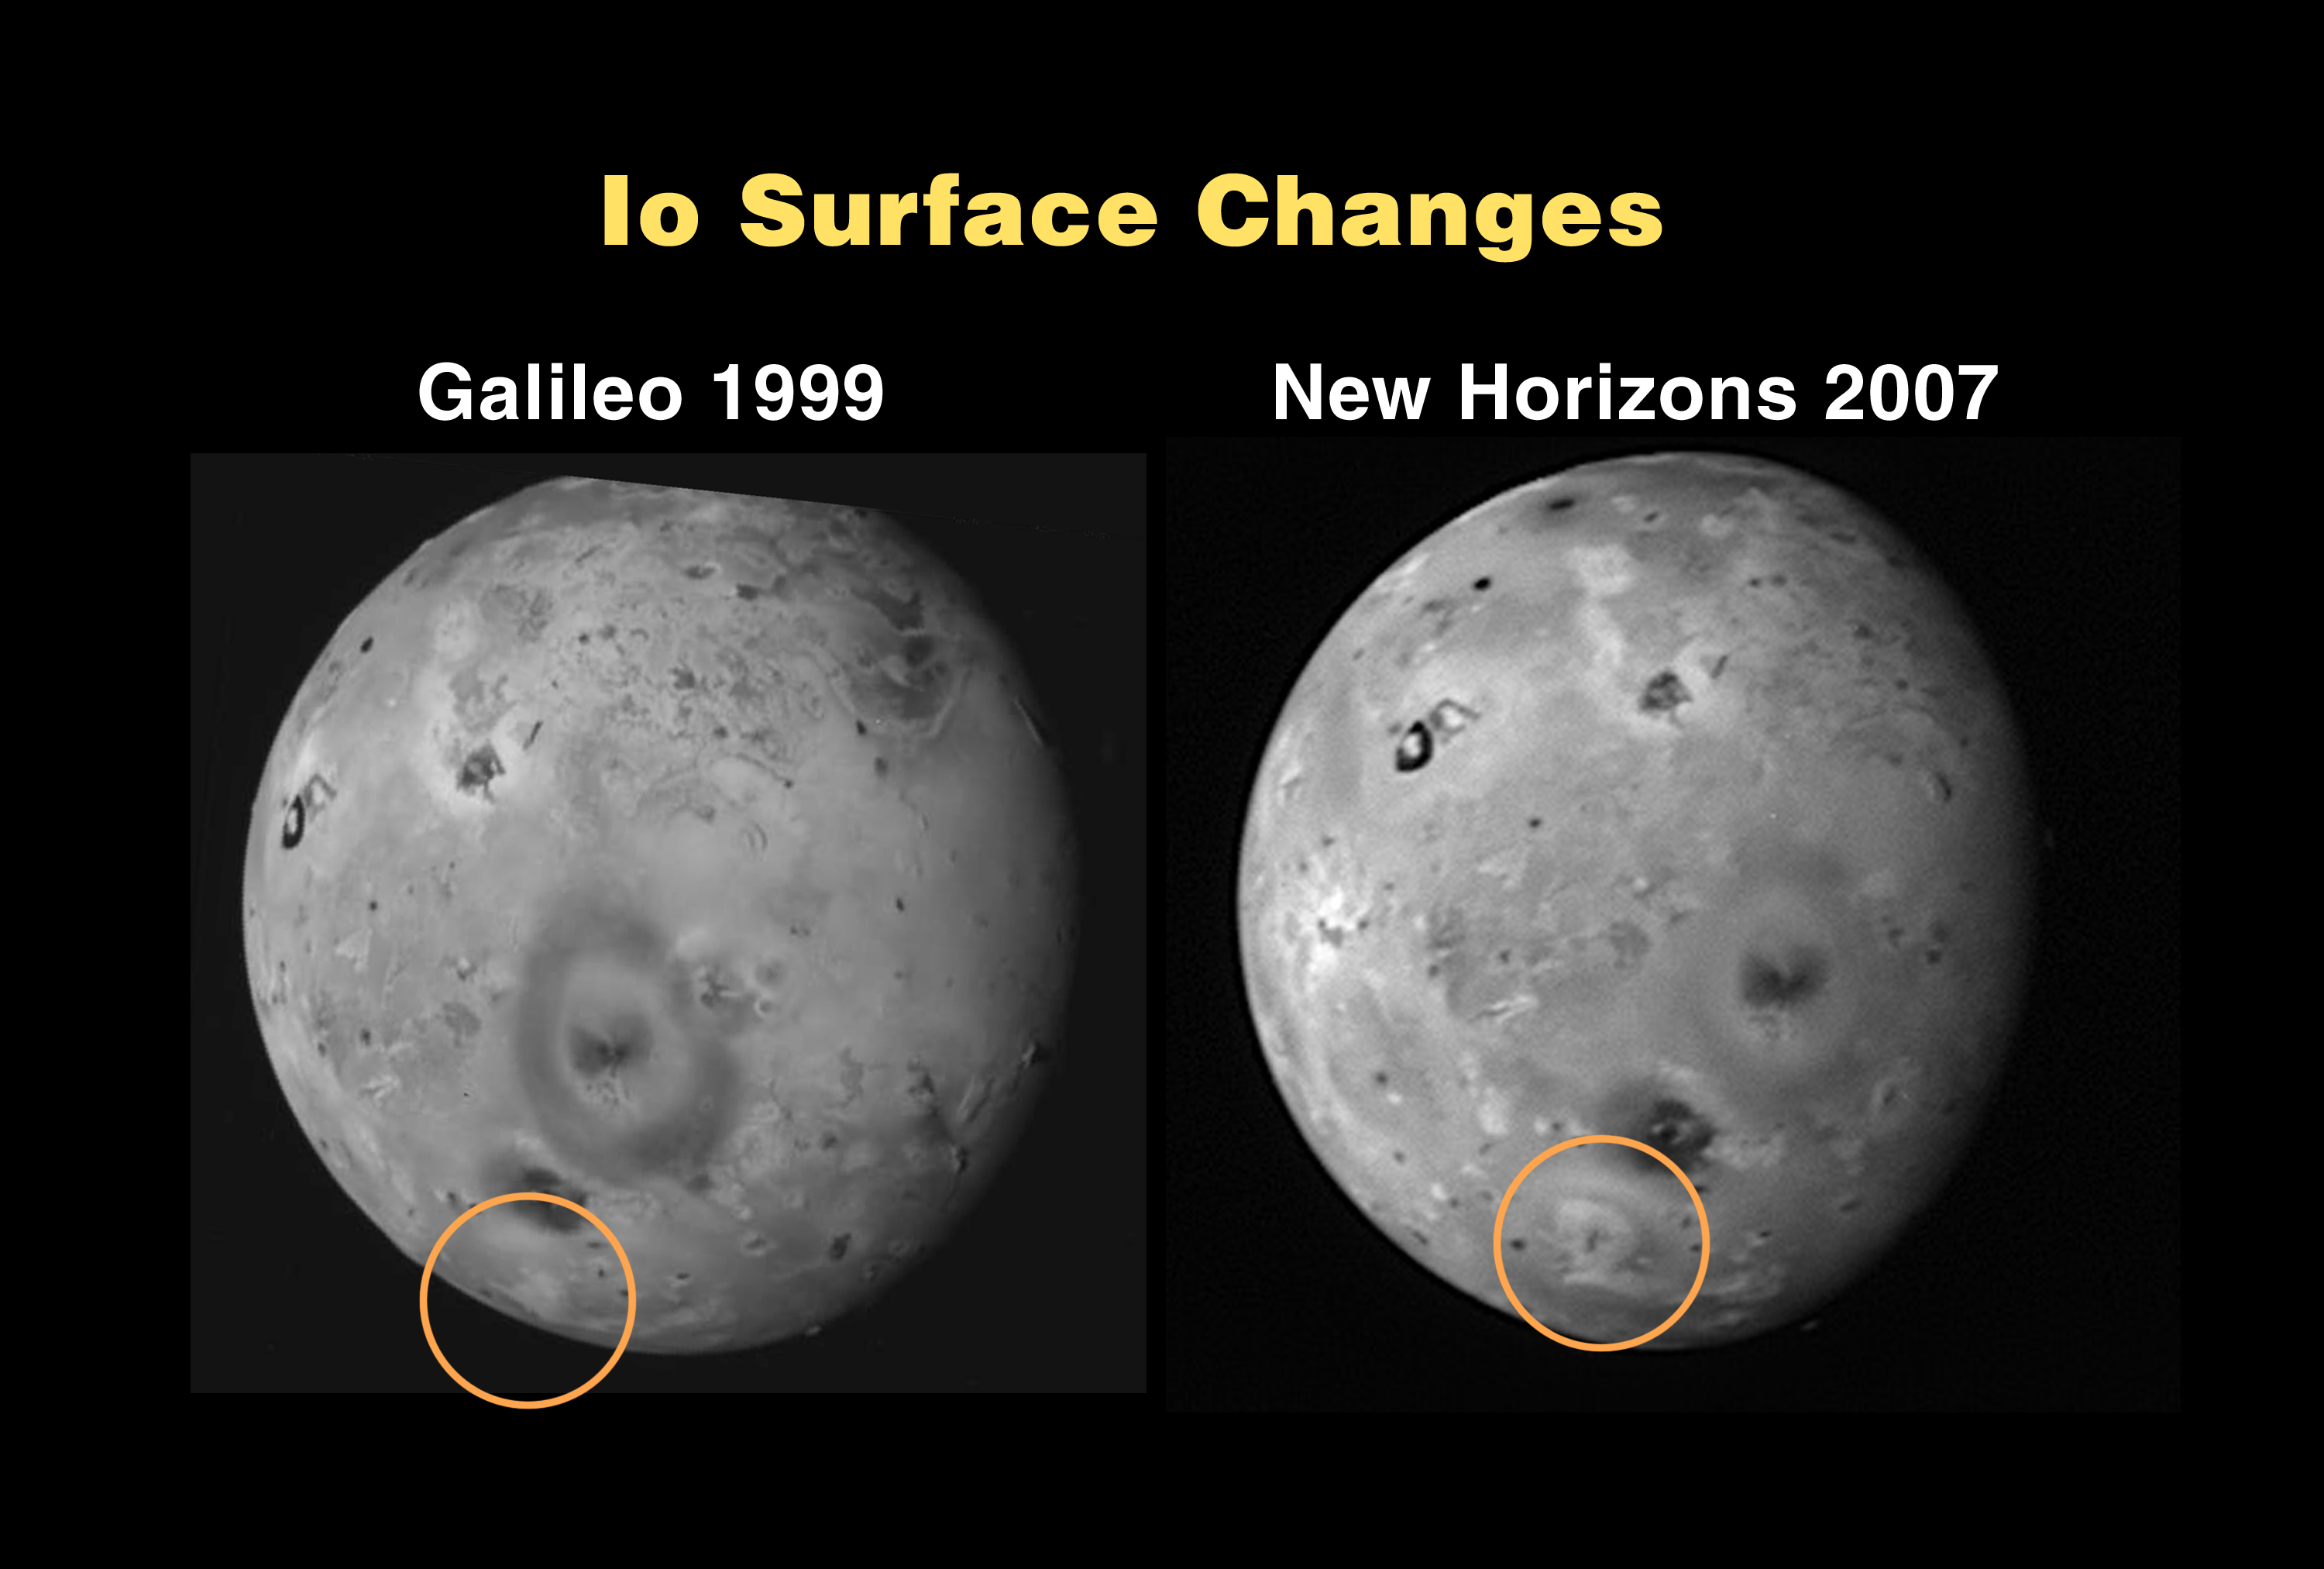

Io Surface Changes

This montage compares similar sides of Io photographed by the Galileo spacecraft in October 1999 (left) and the New Horizons spacecraft on February 27, 2007. The New Horizons image was taken with its Long Range Reconnaissance Imager (LORRI) from a range of 2.7 million kilometers (1.7 million miles).

Most features on Io have changed little in the seven-plus years between these images, despite continued intense volcanic activity. The largest visible feature is the dark oval composed of deposits from the Pele volcano, nearly 1,200 kilometers (750 miles) across its longest dimension. At high northern latitudes, the volcano Dazhbog is prominent as a dark spot in the New Horizons image, near the edge of the disk at the 11 o’clock position. This volcano is much less conspicuous in the Galileo image. This darkening happened after this 1999 Galileo image but before Galileo took its last images of Io in 2001.

A more recent change, discovered by New Horizons, can be seen in the southern hemisphere (circled). A new volcanic eruption near 55 degrees south, 290 degrees west has created a roughly circular deposit nearly 500 kilometers (300 miles) in diameter that was not seen by Galileo. Other New Horizons images show that the plume that created this deposit is still active.

The New Horizons image is centered at Io coordinates 8 degrees south, 269 degrees west.

Credit: NASA/Johns Hopkins University Applied Physics Laboratory/Southwest Research Institute